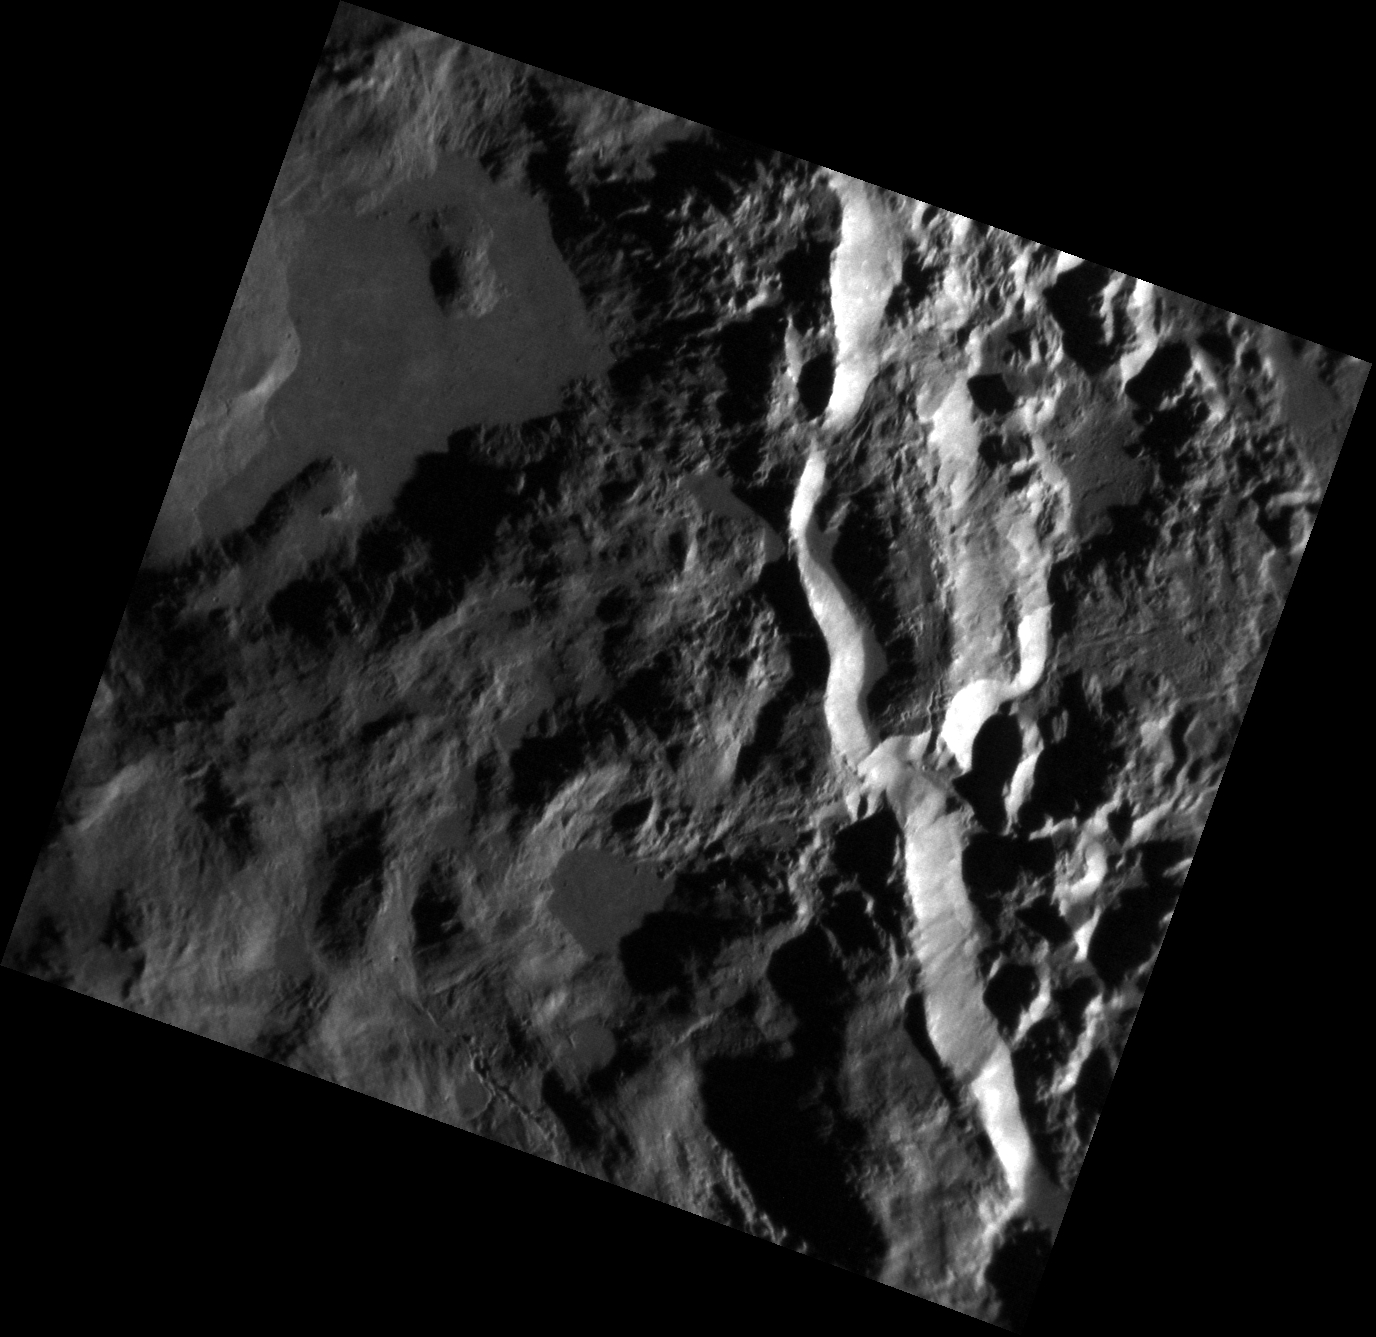

On the Edge

The high-resolution image above depicts part of the rim of the crater Hokusai, one of the largest young craters on Mercury. The bright stripe to the right side of the image is part of the rim that collapsed, probably during the formation of the crater. The left side of the image shows part of the ejecta blanket and a few smooth areas where the impact melted the surrounding rock, which flowed and pooled in low areas. Variations in texture, like those seen in this stunning image, help scientists distinguish between various surface features.

This image was acquired as a high-resolution targeted observation. Targeted observations are images of a small area on Mercury’s surface at resolutions much higher than the 200-meter/pixel morphology base map. It is not possible to cover all of Mercury’s surface at this high resolution, but typically several areas of high scientific interest are imaged in this mode each week.

Date acquired: January 20, 2012
Image Mission Elapsed Time (MET): 235555643
Image ID: 1289835
Instrument: Narrow Angle Camera (NAC) of the Mercury Dual Imaging System (MDIS)
Center Latitude: 57.64°
Center Longitude: 14.63° E
Resolution: 20 meters/pixel
Scale: This image is 22 km (14 mi.) wide.
Incidence Angle: 78.2°
Emission Angle: 20.3°
Phase Angle: 98.6°

The MESSENGER spacecraft is the first ever to orbit the planet Mercury, and the spacecraft’s seven scientific instruments and radio science investigation are unraveling the history and evolution of the Solar System’s innermost planet. Visit the Why Mercury? section of this website to learn more about the key science questions that the MESSENGER mission is addressing. During the one-year primary mission, MDIS acquired 88,746 images and extensive other data sets. MESSENGER is now in a year-long extended mission, during which plans call for the acquisition of more than 80,000 additional images to support MESSENGER’s science goals.

These images are from MESSENGER, a NASA Discovery mission to conduct the first orbital study of the innermost planet, Mercury. For information regarding the use of images, see the MESSENGER image use policy.

Credit: NASA/Johns Hopkins University Applied Physics Laboratory/Carnegie Institution of Washington